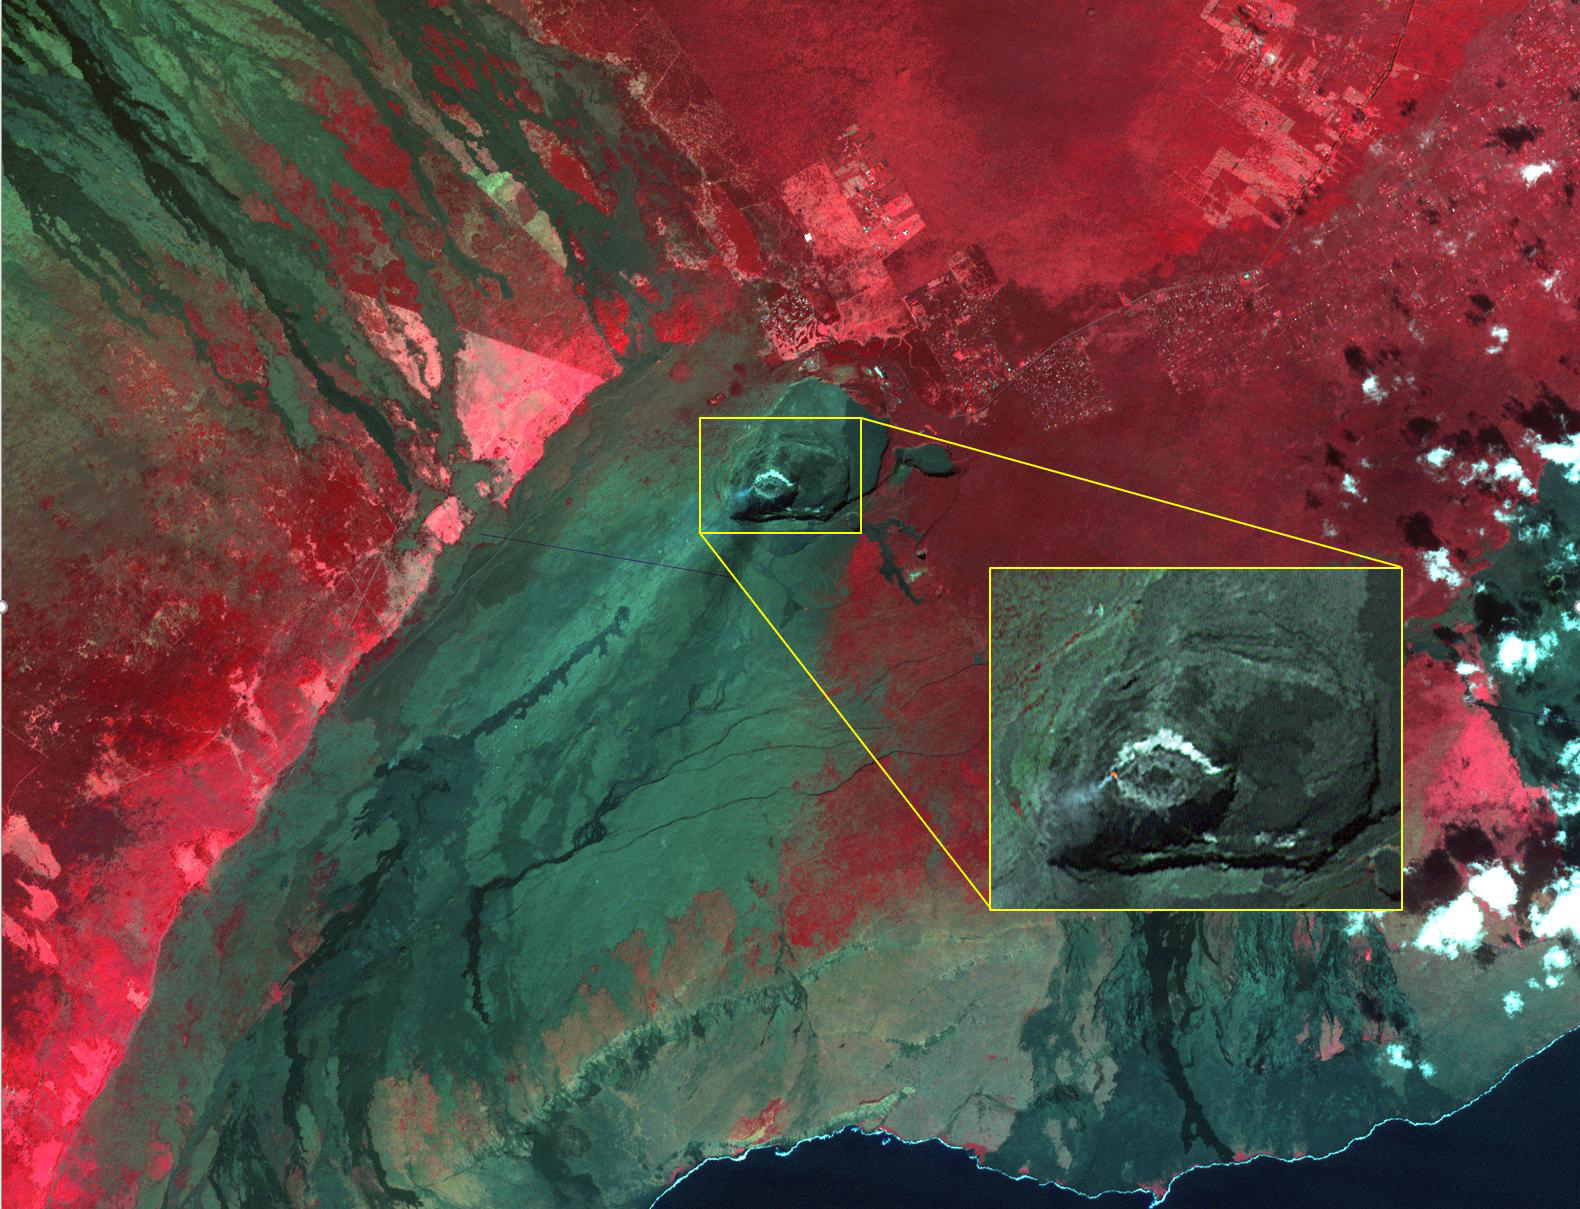

Kilauea Volcano, Hawaii

Kilauea volcano, Hawaii, began erupting on December 20, 2020, when a lava flow within Halema’uma’u crater interacted with a pool of water, triggering a vigorous eruption, emitting steam, ash, and sulfur dioxide gas. Since then, lava continues to enter the crater, and the lava lake appears to be stable. In the image, the lava feeder is bright red within the crater, gas is coming from the lava; the lava lake is a lighter gray donut, with a cooler lava island in the middle. The image was acquired December 28, 2020, covers an area of 29.7 by 37.2 km, and is located at 19.4 degrees north, 155.3 degrees west.

With its 14 spectral bands from the visible to the thermal infrared wavelength region and its high spatial resolution of about 50 to 300 feet (15 to 90 meters), ASTER images Earth to map and monitor the changing surface of our planet. ASTER is one of five Earth-observing instruments launched Dec. 18, 1999, on Terra. The instrument was built by Japan’s Ministry of Economy, Trade and Industry. A joint U.S./Japan science team is responsible for validation and calibration of the instrument and data products.

The broad spectral coverage and high spectral resolution of ASTER provides scientists in numerous disciplines with critical information for surface mapping and monitoring of dynamic conditions and temporal change. Example applications are monitoring glacial advances and retreats; monitoring potentially active volcanoes; identifying crop stress; determining cloud morphology and physical properties; wetlands evaluation; thermal pollution monitoring; coral reef degradation; surface temperature mapping of soils and geology; and measuring surface heat balance.

The U.S. science team is located at NASA’s Jet Propulsion Laboratory in Pasadena, Calif. The Terra mission is part of NASA’s Science Mission Directorate, Washington.

Credit: NASA/METI/AIST/Japan Space Systems, and U.S./Japan ASTER Science Team